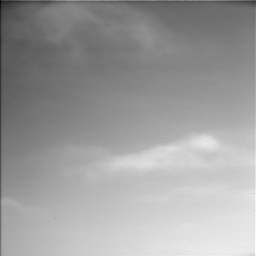

Ice Clouds in Martian Arctic (Accelerated Movie)

Clouds scoot across the Martian sky in a movie clip consisting of 10 frames taken by the Surface Stereo Imager on NASA’s Phoenix Mars Lander.

This clip accelerates the motion. The camera took these 10 frames over a 10-minute period from 2:52 p.m. to 3:02 p.m. local solar time at the Phoenix site during Sol 94 (Aug. 29), the 94th Martian day since landing.

Particles of water-ice make up these clouds, like ice-crystal cirrus clouds on Earth. Ice hazes have been common at the Phoenix site in recent days.

The camera took these images as part of a campaign by the Phoenix team to see clouds and track winds. The view is toward slightly west of due south, so the clouds are moving westward or west-northwestward.

The clouds are a dramatic visualization of the Martian water cycle. The water vapor comes off the north pole during the peak of summer. The northern-Mars summer has just passed its peak water-vapor abundance at the Phoenix site. The atmospheric water is available to form into clouds, fog and frost, such as the lander has been observing recently.

The Phoenix Mission is led by the University of Arizona, Tucson, on behalf of NASA. Project management of the mission is by NASA’s Jet Propulsion Laboratory, Pasadena, Calif. Spacecraft development is by Lockheed Martin Space Systems, Denver.

Photojournal Note: As planned, the Phoenix lander, which landed May 25, 2008 23:53 UTC, ended communications in November 2008, about six months after landing, when its solar panels ceased operating in the dark Martian winter.

Credit: NASA/JPL-Caltech/University of Arizona/Texas A&M University